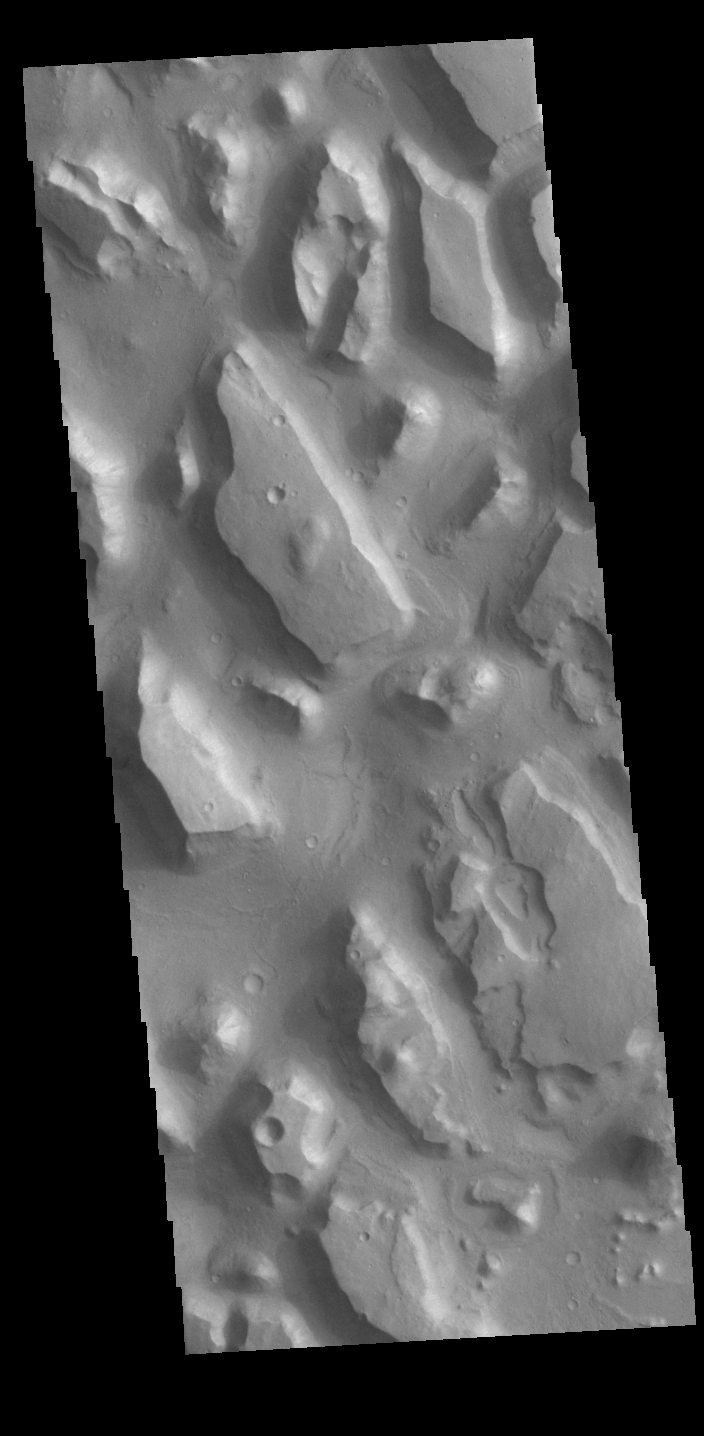

Chryse Chaos

This VIS image shows part of Chryse Chaos near the terminal end of the huge outflow channels draining from Valles Marineris into the Chyrse Basin. Chaos terrain is typified by regions of blocky, often steep sided, mesas interspersed with deep valleys. With time and erosion the valleys widen and the mesas become smaller. It has been proposed that a catastrophic outflow of subsurface water creates the chaos and provides the surface flow creating the channel. Chaos terrain is also found along the course of most of channels in this region and may occur where the channel flow fluid warms the subsurface ice creating additional release points for melted subsurface ice. The chaos terrain in this image still retain the classic steep sided large mesas.

Credit: NASA/JPL-Caltech/ASU